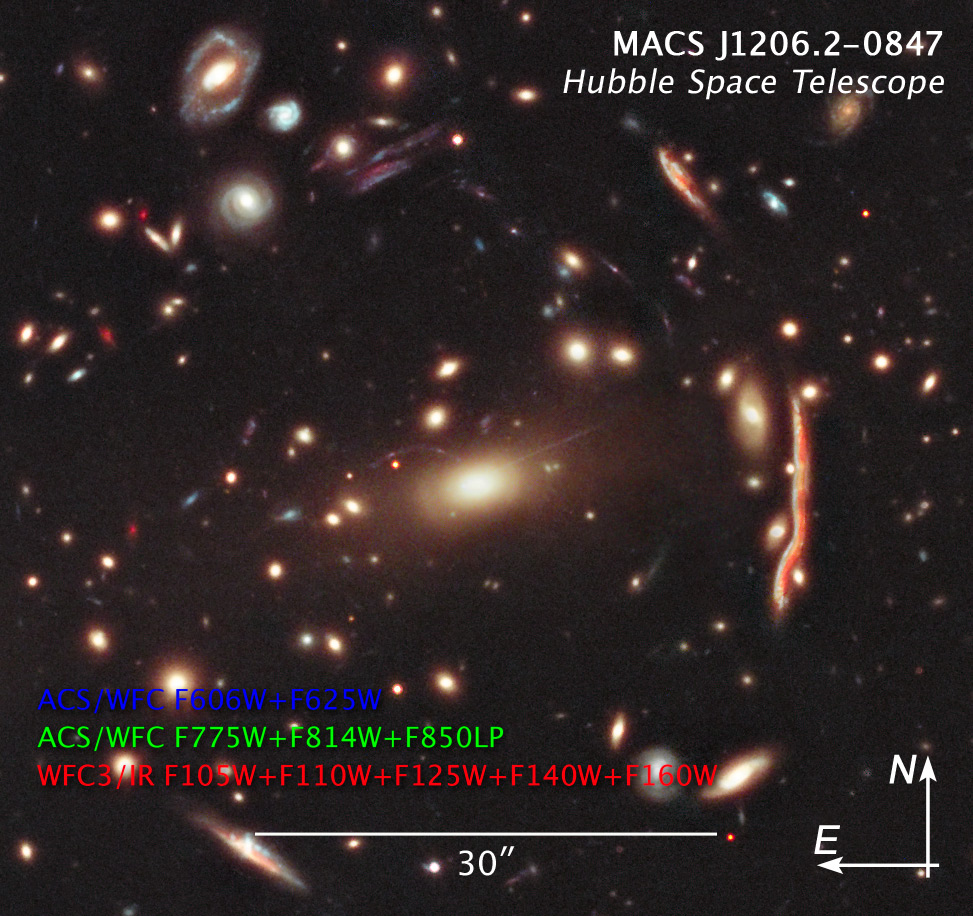

Compass and Scale Image of CLASH Image

Object Name: MACS J1206.2-0847, MACS 1206
Object Description: Galaxy Cluster
Instrument: HST/ACS/WFC and HST/WFC3/IR
Filters: ACS/WFC: F606W (V), F625W (r), ACS/WFC F775W (i), F814W (I), and F850LP (z) WFC3/IR: F105W (Y), F110W (YJ), F125W (J), F140W (JH), and F160W (H)
Exposure Time: 19 hours

This image is a composite of many separate exposures made by the ACS and WFC3 instruments on the Hubble Space Telescope using ten different filters. The color results from assigning different hues (colors) to each monochromatic image. In this case, the assigned colors are: Blue: ACS/WFC F606W (V) + F625W (r) Green: ACS/WFC F775W (i) + F814W (I) + F850LP (z) Red: WFC3/IR F105W (Y) + F110W (YJ) + F125W (J) + F140W (JH) + F160W (H)

Credit: NASA, ESA, M. Postman (STScI), and the CLASH Team